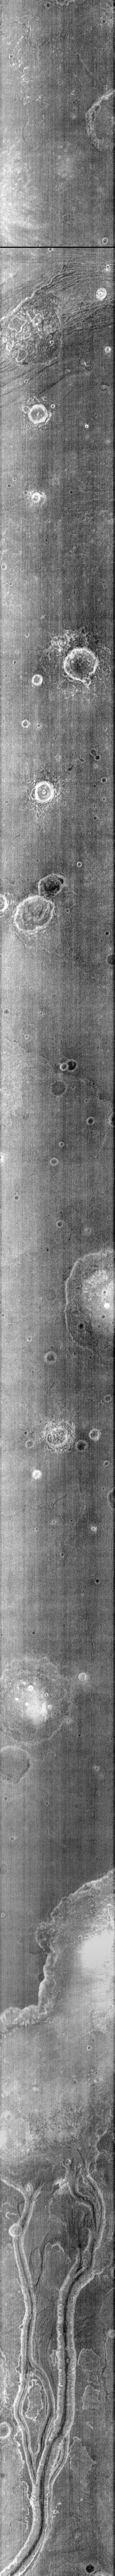

Channel at Night

Near the bottom of this nighttime IR image are several channels. The dusty channel floors are darker (colder) than the rocky walls.

Credit: NASA/JPL-Caltech/ASU